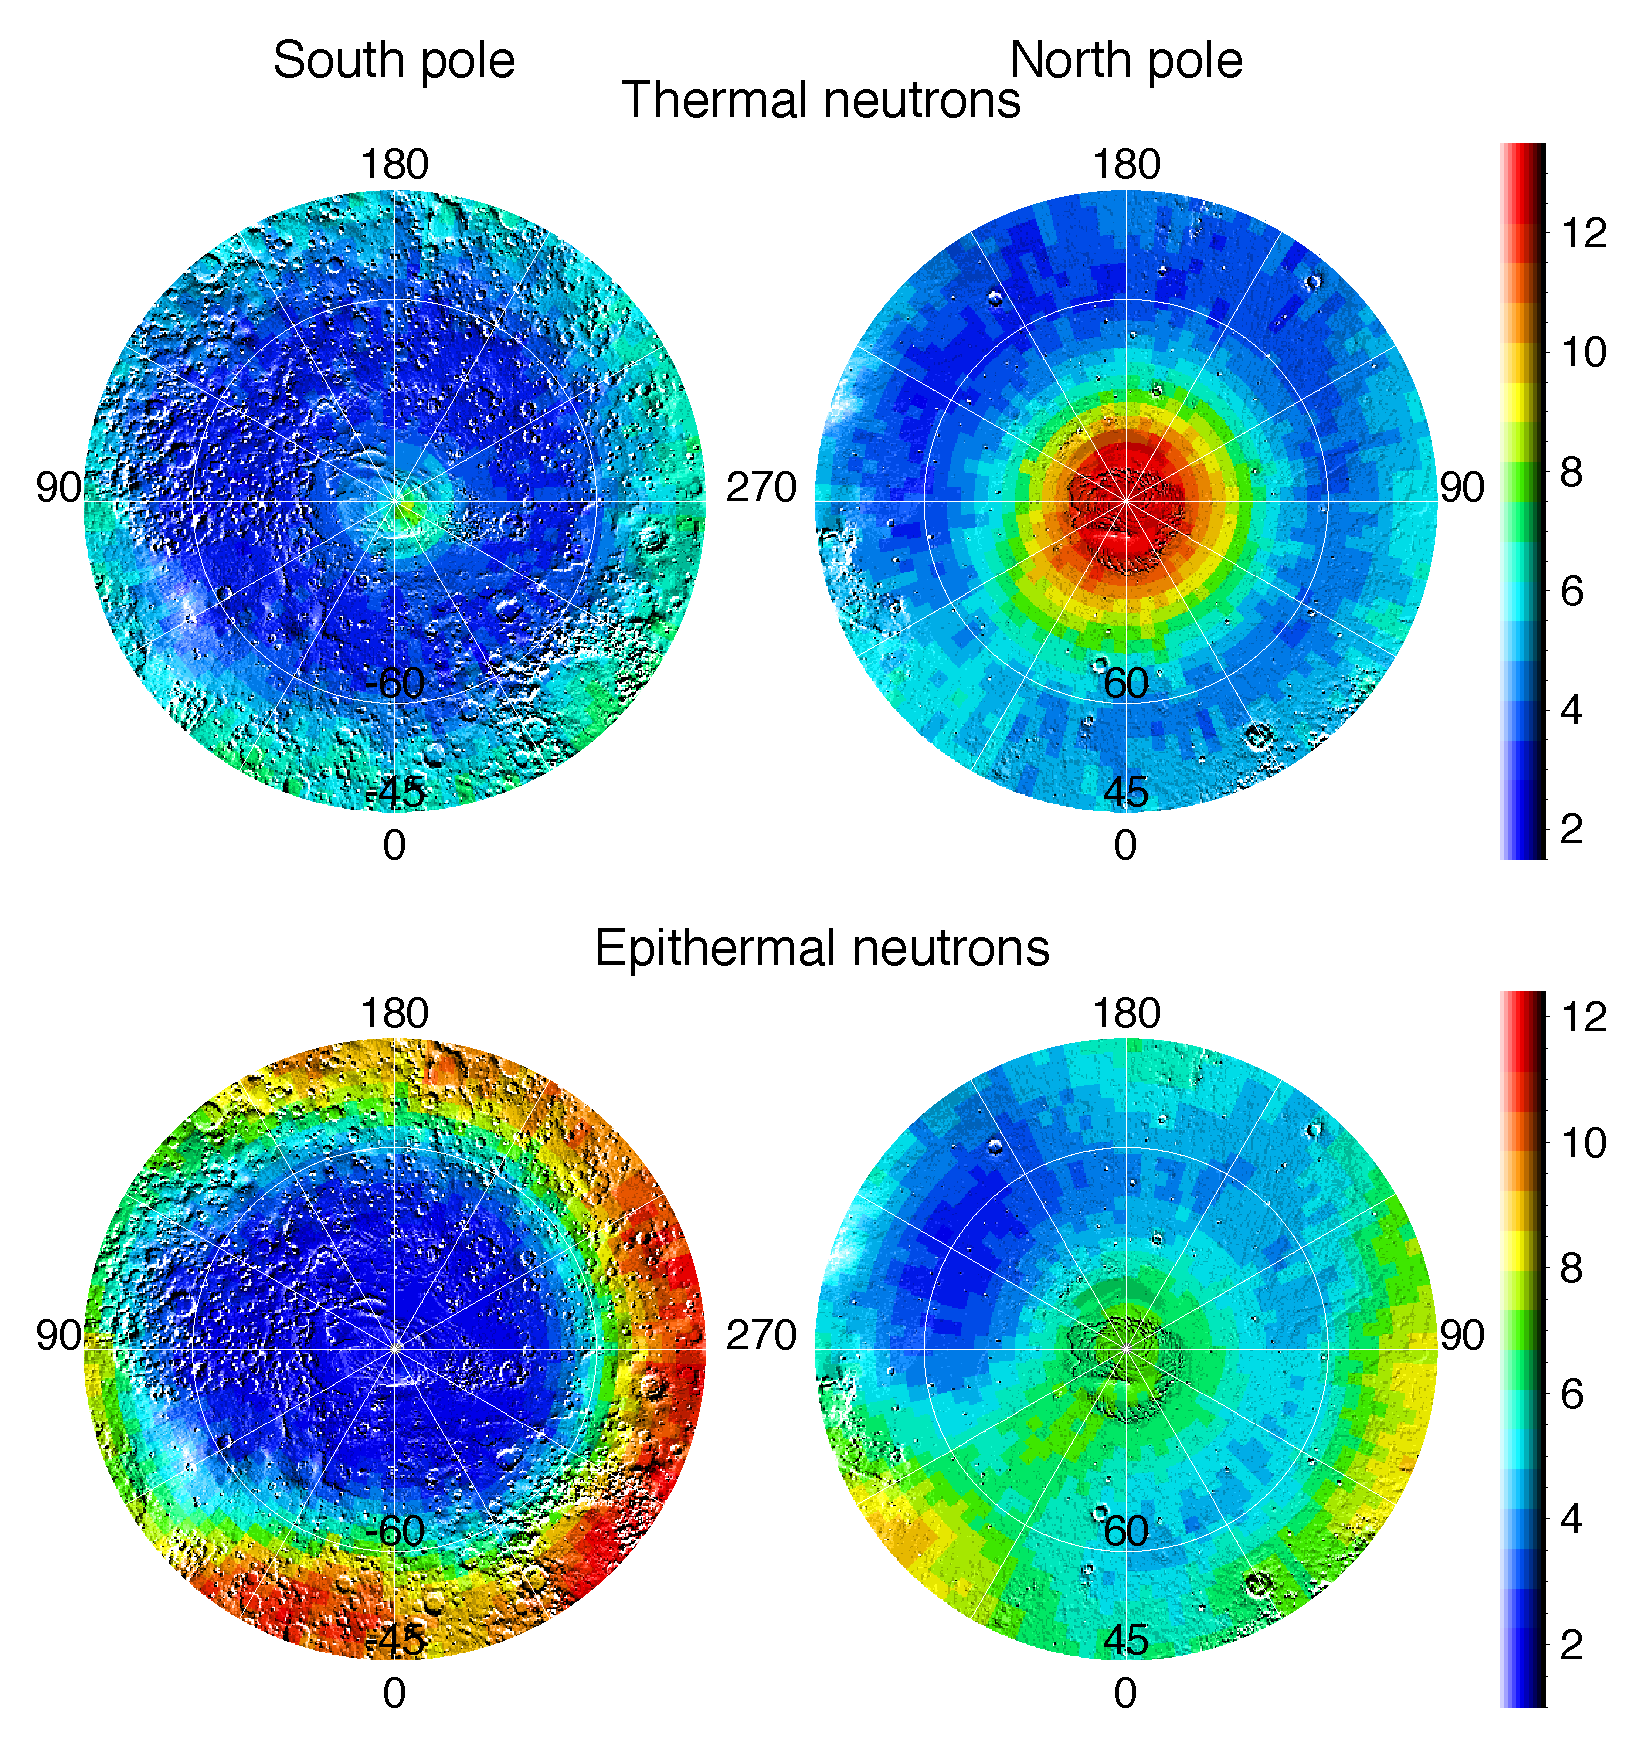

Polar Maps of Thermal and Epithermal Neutrons

Observations by NASA’s 2001 Mars Odyssey spacecraft show views of the polar regions of Mars in thermal neutrons (top) and epithermal neutrons (bottom). In these maps, deep blue indicates a low amount of neutrons, and red indicates a high amount. Thermal neutrons are sensitive to the presence of hydrogen and the presence of carbon dioxide, in this case “dry ice” frost. The red area in the upper right map indicates that about one meter (three feet) of carbon dioxide frost covers the surface around the north pole, as it does every Mars winter in the polar regions. An enhancement of thermal neutrons close to the south pole, seen as a light green color on the upper left map, indicates the presence of residual carbon dioxide in the south polar cap, even though the annual frost dissipated from that region during southern summer. Soil enriched with hydrogen is indicated by the deep blue colors on the epithermal maps (bottom), showing a low intensity of epithermal neutrons. The deep blue areas in the polar regions are believed to contain up to 50 percent water ice in the upper one meter (three feet) of the soil. The views shown here are of measurements made during the first three months of mapping using the neutron spectrometer instrument, part of the gamma ray spectrometer instrument suite. Topographic features are superimposed on the map for geographic reference.

NASA’s Jet Propulsion Laboratory manages the 2001 Mars Odyssey mission for NASA’s Office of Space Science, Washington, D.C. Investigators at Arizona State University in Tempe, the University of Arizona in Tucson, and NASA’s Johnson Space Center, Houston, operate the science instruments. The gamma-ray spectrometer was provided by the University of Arizona in collaboration with the Russian Aviation and Space Agency, which provided the high-energy neutron detector, and the Los Alamos National Laboratories, New Mexico, which provided the neutron spectrometer. Lockheed Martin Astronautics, Denver, is the prime contractor for the project, and developed and built the orbiter. Mission operations are conducted jointly from Lockheed Martin and from JPL, a division of the California Institute of Technology in Pasadena.

Credit: NASA/JPL/University of Arizona/Los Alamos National Laboratories